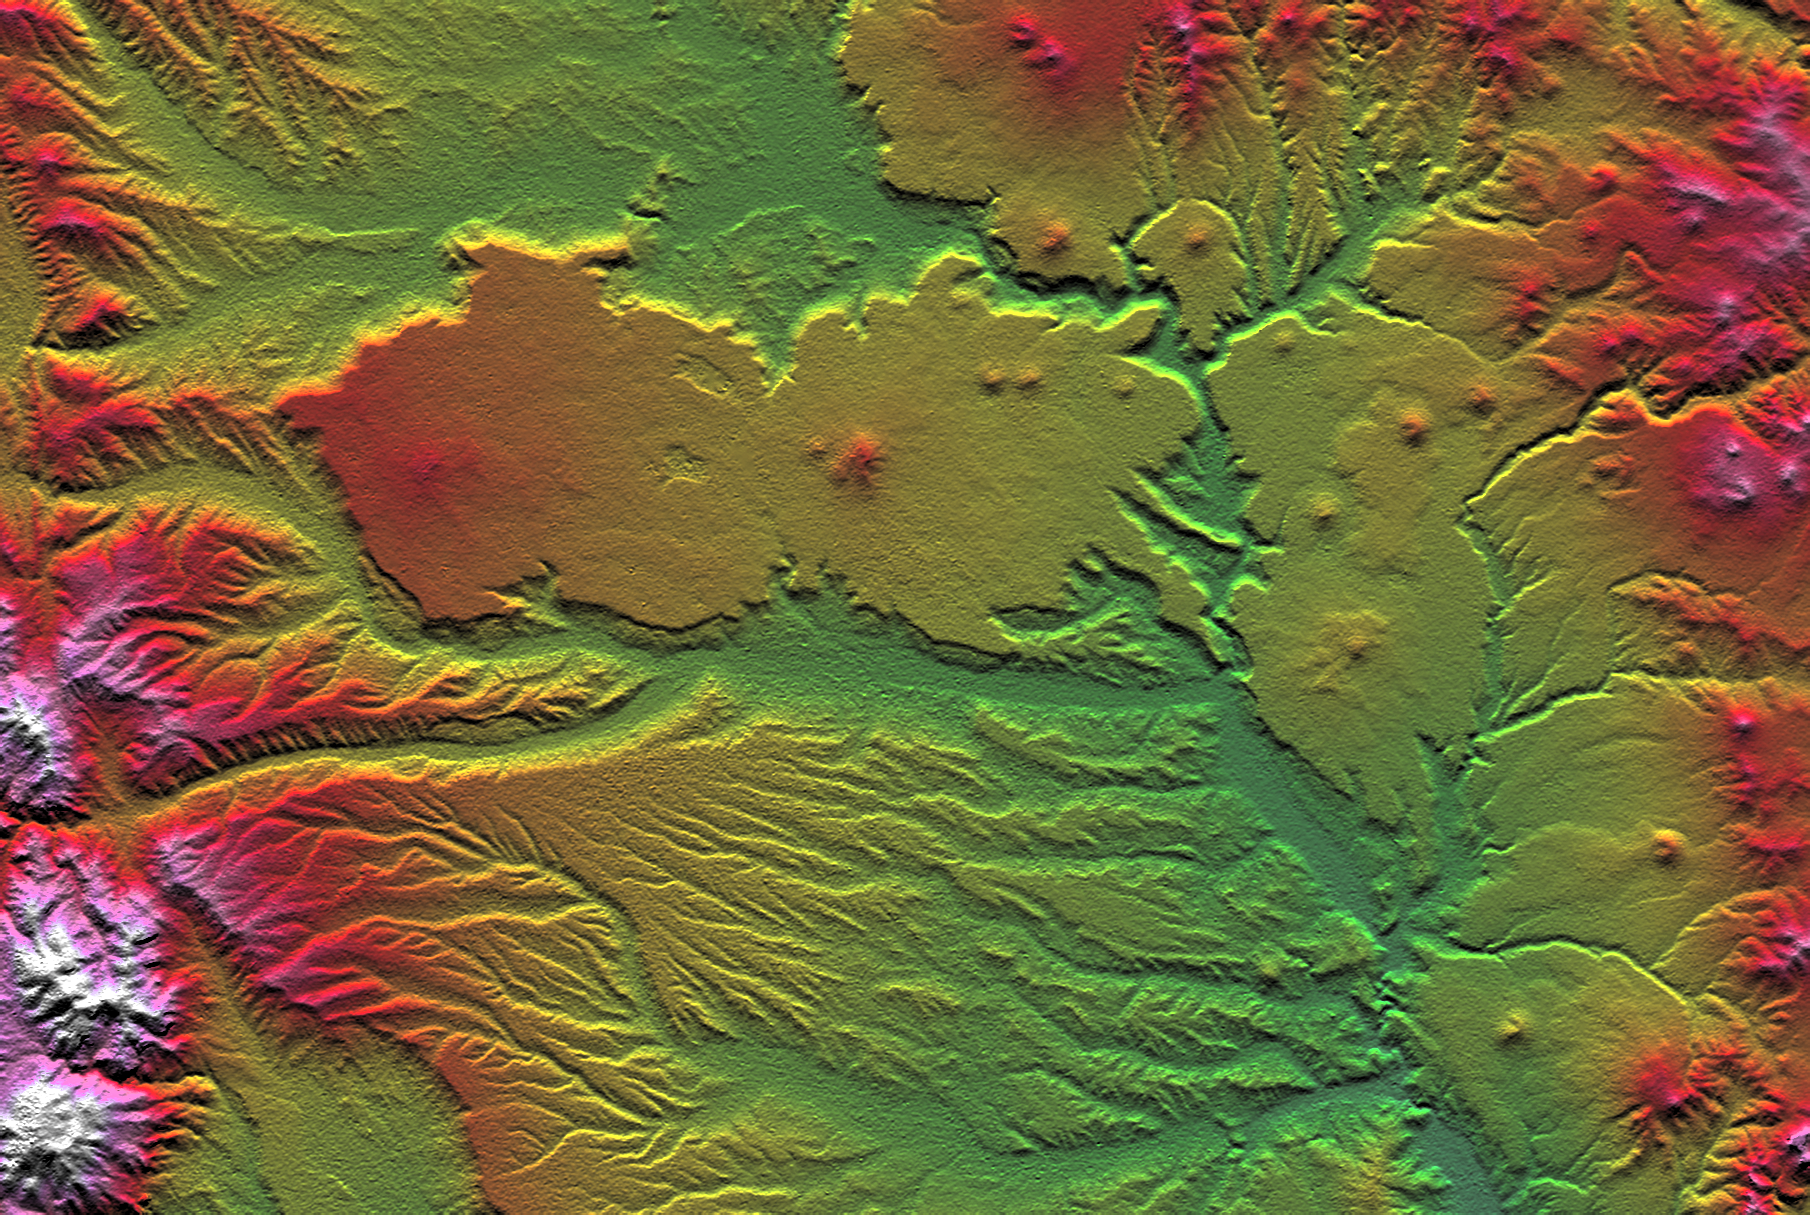

SRTM Colored Height and Shaded Relief: Las Bayas, Argentina

The interplay of volcanism, stream erosion and landslides is evident in this Shuttle Radar Topography Mission view of the eastern flank of the Andes Mountains, southeast of San Carlos de Bariloche, Argentina. Older lava flows emanating from the Andes once covered much of this area. Younger, local volcanoes (seen here as small peaks) then covered parts of the area with fresh, erosion resistant flows (seen here as very smooth surfaces). Subsequent erosion has created fine patterns on the older surfaces (bottom of the image) and bolder, irregular patterns through and around the younger surfaces (upper center and right center). Meanwhile, where a large stream immediately borders the resistant plateau (center of the image), lateral erosion has undercut the resistant plateau causing slivers of it to fall into the stream channel. This scene well illustrate show topographic data alone can reveal some aspects of recent geologic history.

Two visualization methods were combined to produce this image: shading and color coding of topographic height. The shade image was derived by computing topographic slope in the north-south direction. Northern slopes appear bright and southern slopes appear dark, as would be the case at noon at this latitude in the southern hemisphere. Color coding is directly related to topographic height, with green at the lower elevations, rising through yellow, red, and magenta, to white at the highest elevations.

Elevation data used in this image were acquired by the Shuttle Radar Topography Mission aboard the Space Shuttle Endeavour, launched on February 11, 2000. The mission used the same radar instrument that comprised the Spaceborne Imaging Radar-C/X-Band Synthetic Aperture Radar that flew twice on the Space Shuttle Endeavour in 1994. The Shuttle Radar Topography Mission was designed to collect three-dimensional measurements of the Earth’s surface. To collect the 3-D data, engineers added a 60-meter-long (200-foot) mast, installed additional C-band and X-band antennas, and improved tracking and navigation devices. The mission is a cooperative project between NASA, the National Imagery and Mapping Agency of the U.S. Department of Defense, and the German and Italian space agencies. It is managed by NASA’s Jet Propulsion Laboratory, Pasadena, CA, for NASA’s Earth Science Enterprise, Washington, DC.

Size: 54.3 x 36.4 kilometers ( 33.7 x 22.6 miles)
Location: 41.4 deg. South lat., 70.8 deg. West lon.
Orientation: North toward the top
Image Data: Shaded and colored SRTM elevation model
Date Acquired: February 2000

Credit: NASA/JPL/NIMA